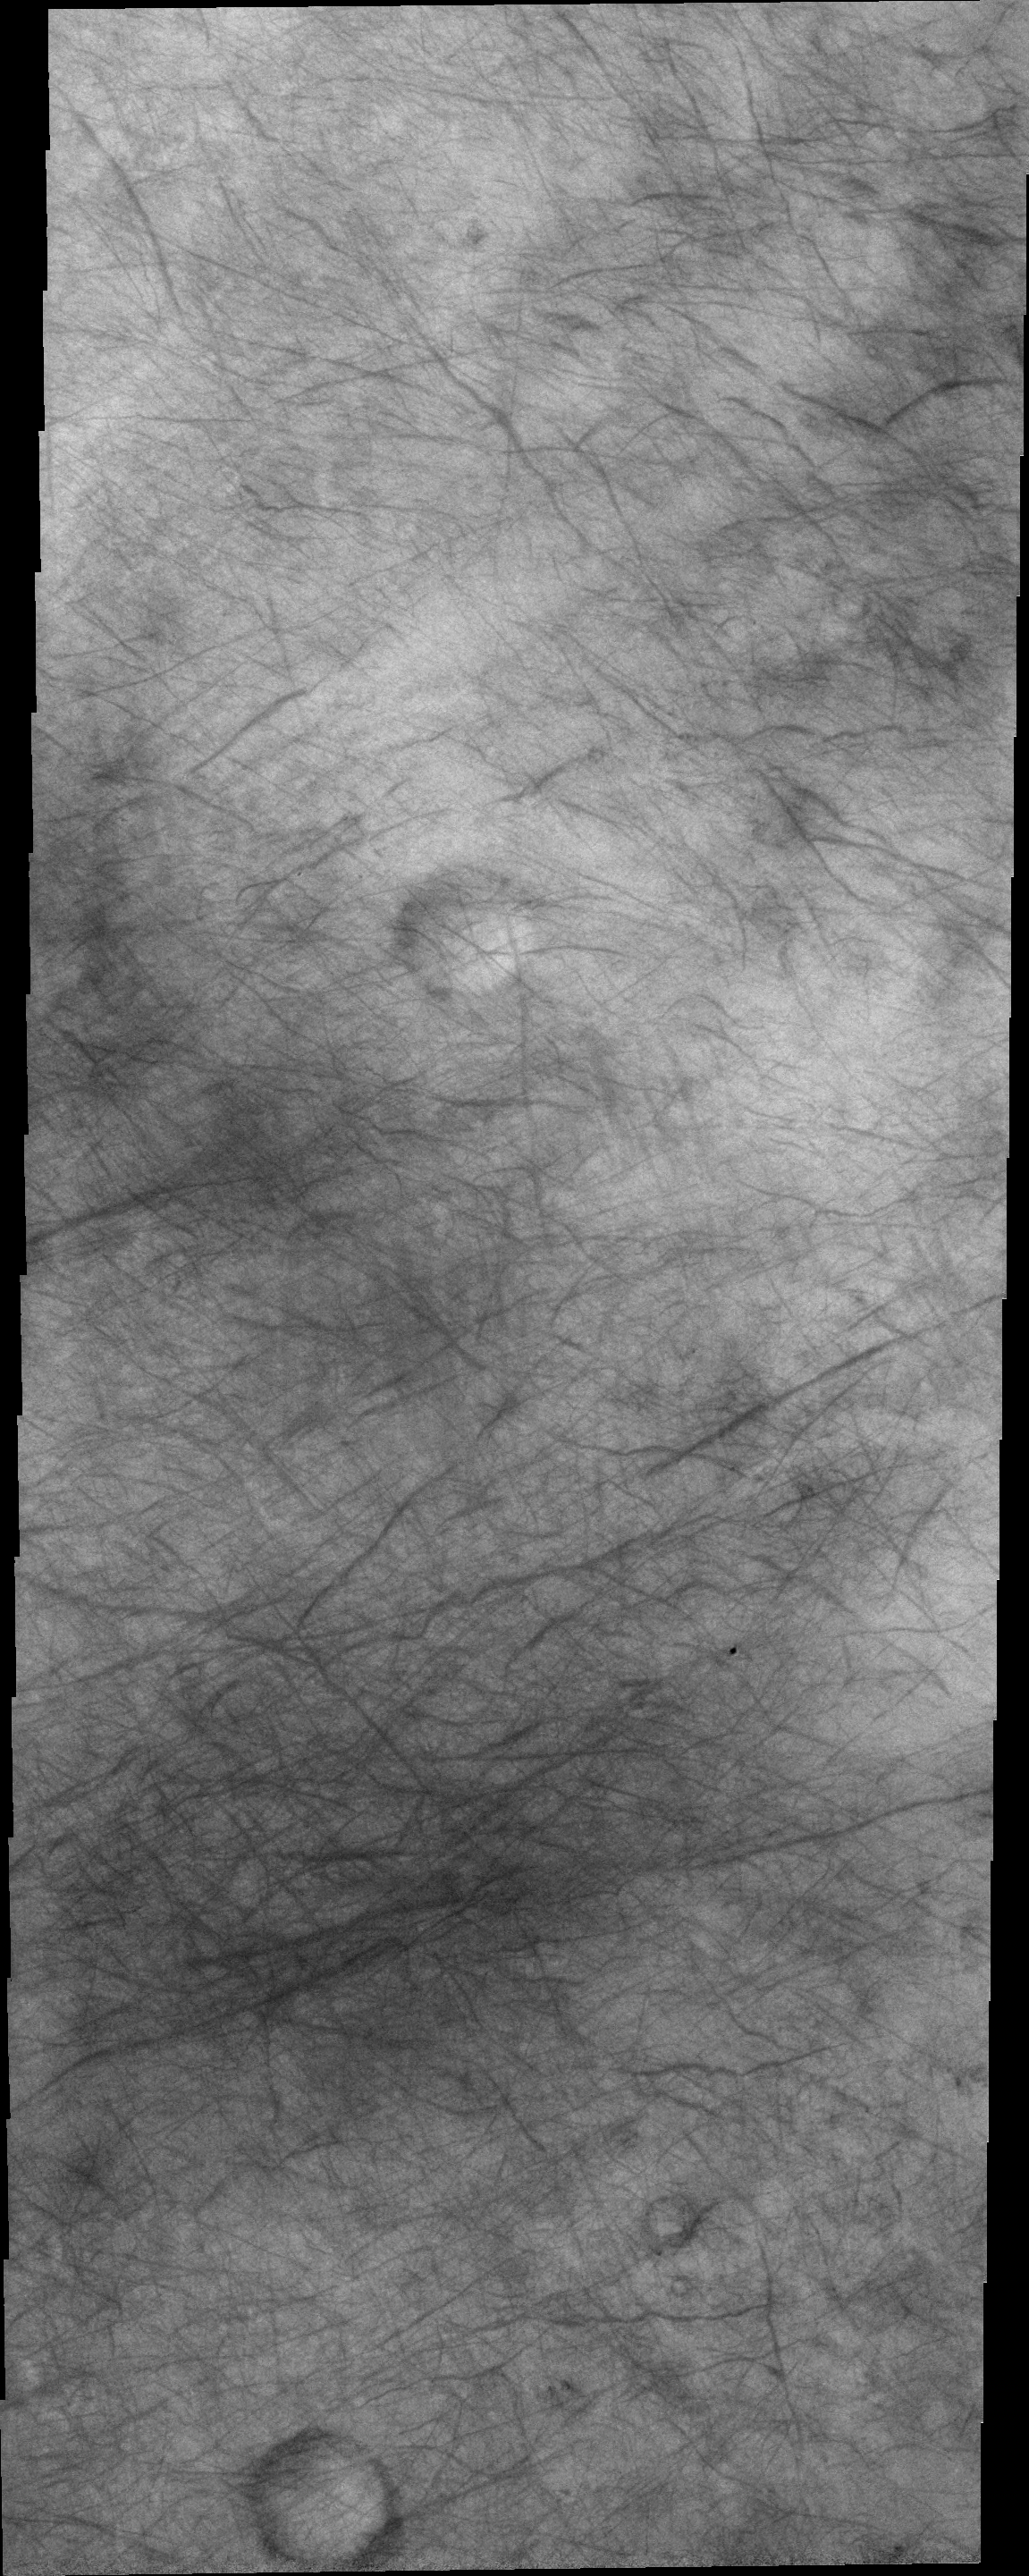

Dust Devil Tracks

The dust devil tracks in this VIS image are located in Terra Sirenum.

Image information: VIS instrument. Latitude -69.5N, Longitude 215.0E. 20 meter/pixel resolution.

Please see the THEMIS Data Citation Note for details on crediting THEMIS images.

Note: this THEMIS visual image has not been radiometrically nor geometrically calibrated for this preliminary release. An empirical correction has been performed to remove instrumental effects. A linear shift has been applied in the cross-track and down-track direction to approximate spacecraft and planetary motion. Fully calibrated and geometrically projected images will be released through the Planetary Data System in accordance with Project policies at a later time.

NASA’s Jet Propulsion Laboratory manages the 2001 Mars Odyssey mission for NASA’s Office of Space Science, Washington, D.C. The Thermal Emission Imaging System (THEMIS) was developed by Arizona State University, Tempe, in collaboration with Raytheon Santa Barbara Remote Sensing. The THEMIS investigation is led by Dr. Philip Christensen at Arizona State University. Lockheed Martin Astronautics, Denver, is the prime contractor for the Odyssey project, and developed and built the orbiter. Mission operations are conducted jointly from Lockheed Martin and from JPL, a division of the California Institute of Technology in Pasadena.

Credit: NASA/JPL/ASU